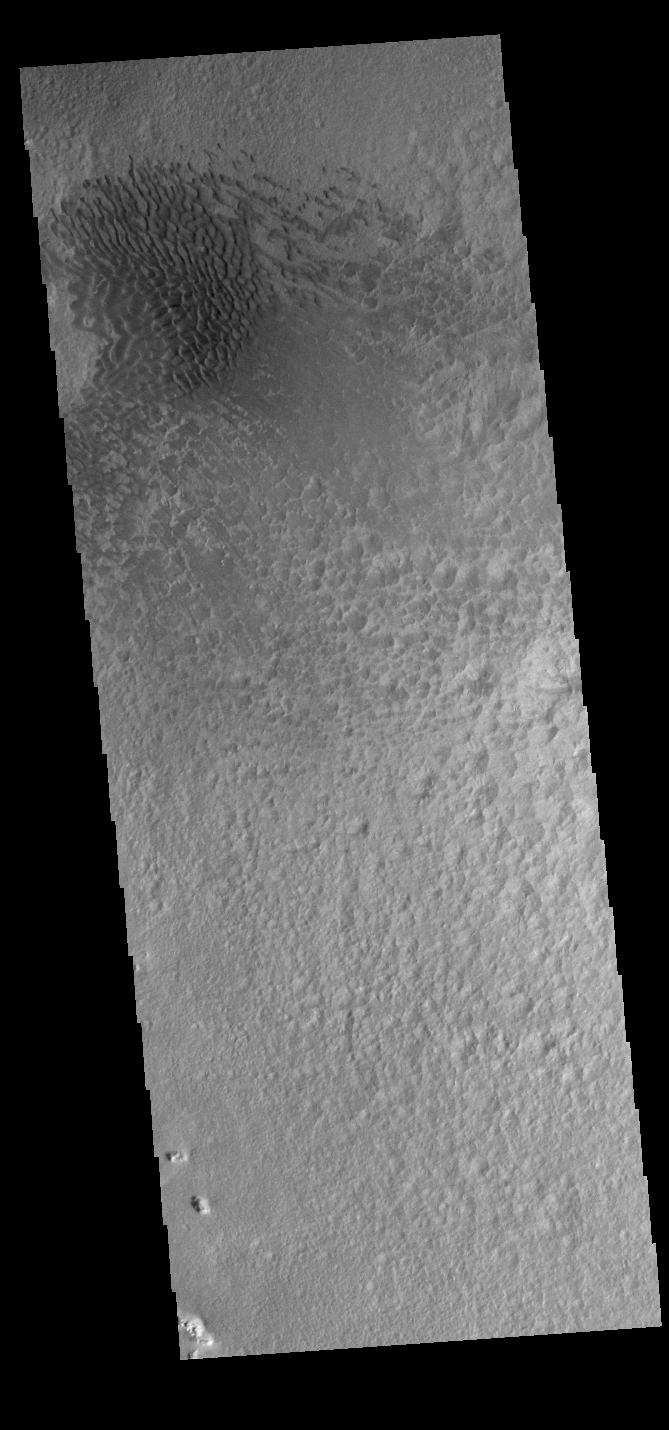

Hale Crater Dunes

Today’s VIS image shows a field of sand dunes on the floor of Hale Crater. Hale Crater is located in Noachis Terra north of Argyre Planitia.

Credit: NASA/JPL-Caltech/ASU